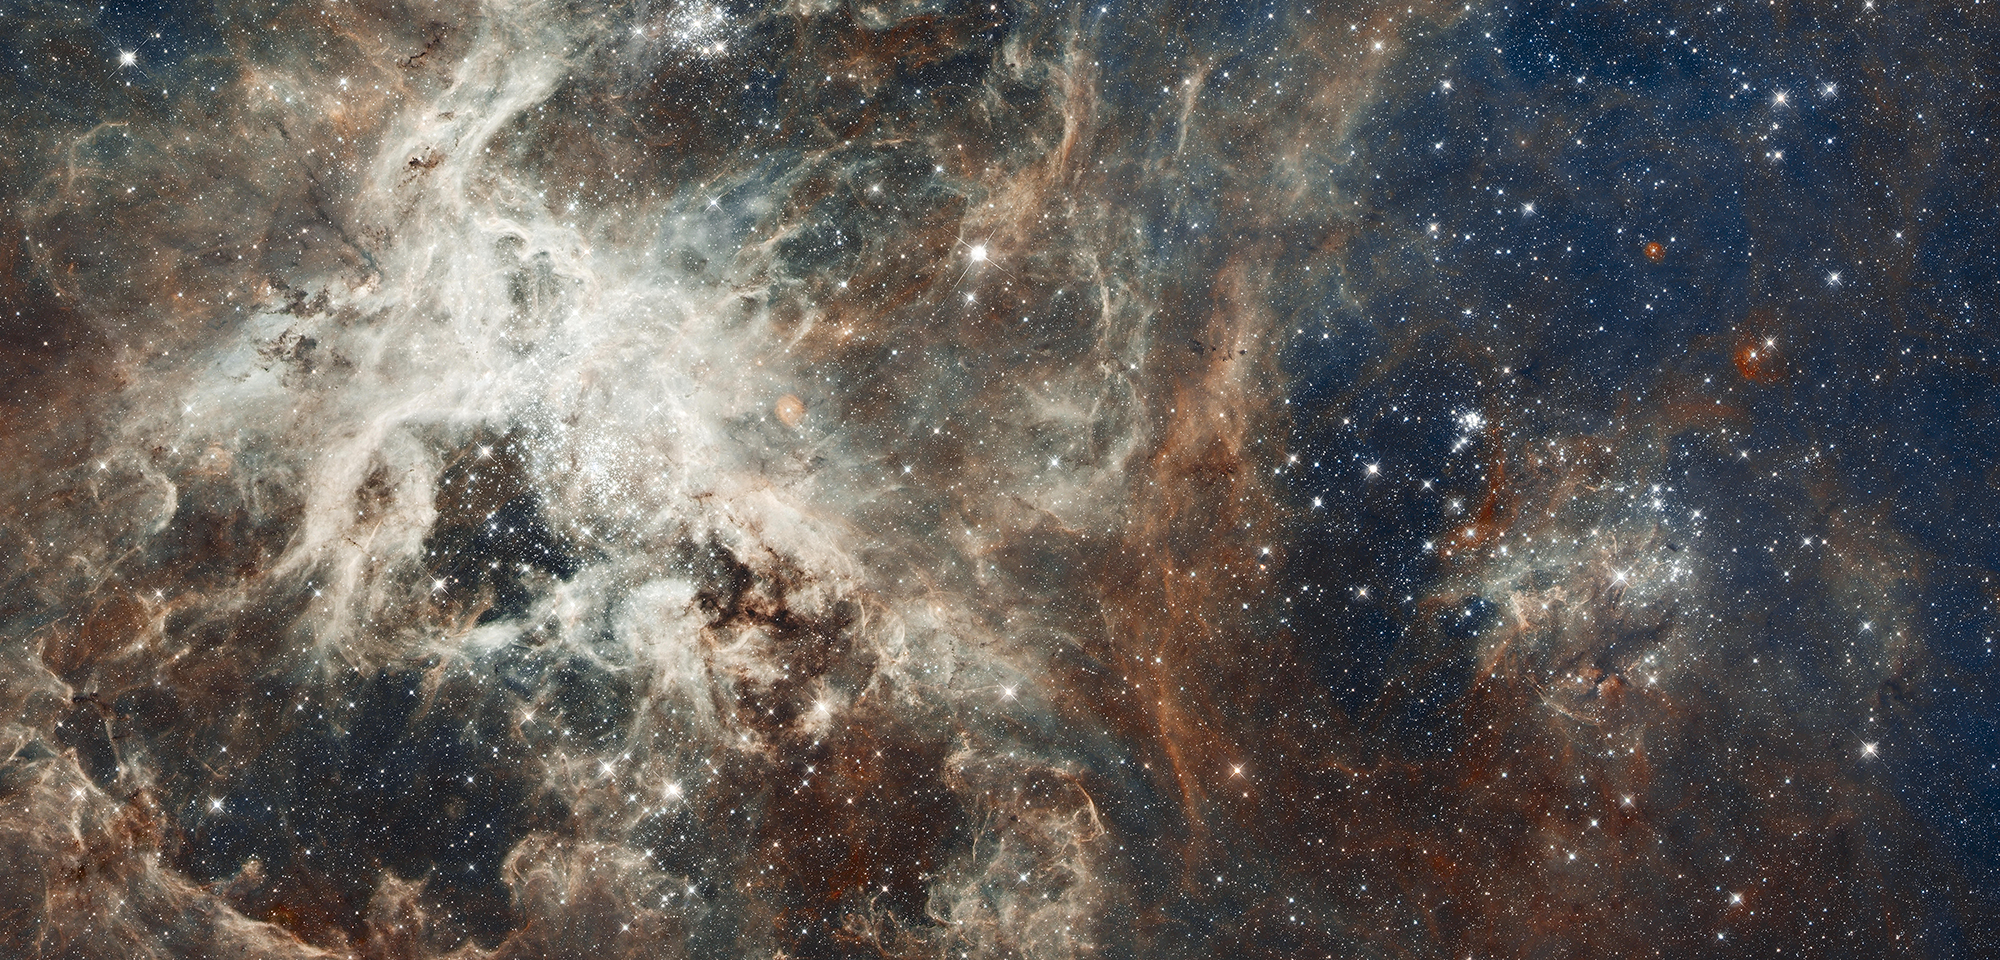

Heart of the Tarantula Nebula

Several million young stars reside in a nearby region of frenzied star birth known as 30 Doradus. Located 170,000 light-years away in the heart of the Tarantula Nebula, 30 Doradus is part of the Large Magellanic Cloud, a small, satellite galaxy of our Milky Way. It is the brightest star-forming region visible in a neighboring galaxy, and it is home to the most massive stars ever seen. No known star-forming region inside the Milky Way Galaxy is as large or as prolific as 30 Doradus.

The intense star birth in 30 Doradus may be fueled partly by its close proximity to the Small Magellanic Cloud, a companion to its host galaxy. 30 Doradus churns out stars at a furious pace over millions of years. The Hubble image reveals the stages of star birth, from embryonic stars a few thousand years old and still wrapped in cocoons of dark gas, to behemoths that die young in supernova explosions.

Hubble observations show star clusters of various ages, from about 2 million to 25 million years old. Collectively, the stars comprise a bulk material millions of times the mass of the Sun. 30 Doradus contains one of the most rapidly rotating stars and the fastest moving stars ever observed.

The region's sparkling centerpiece is a giant, young star cluster named NGC 2070, only 2 million to 3 million years old. Its stellar inhabitants number roughly 500,000. The cluster is a hotbed for young, massive stars. Its dense core, known as R136, is packed with several dozen of the most massive stars known, each about 100 times the mass of the Sun and about 10 times as hot. The cluster also harbors many thousands of smaller stars. For many years, it defied analysis from ground-based observations because of the facilities' inadequate resolution. It was once even suggested to be a single "superstar," about 3,000 times the mass of the Sun, until high-resolution images showed that it was actually many smaller stars.

The massive stars are carving deep cavities in the surrounding material by unleashing a torrent of ultraviolet light. This light is winnowing away the enveloping hydrogen gas cloud in which the stars were born. The Hubble image reveals a fantastic landscape of pillars, ridges, and valleys. Besides sculpting the gaseous terrain, the brilliant stars may be triggering a successive generation of offspring. When the ultraviolet radiation hits dense walls of gas, it creates shocks, which may generate a new wave of star birth.

30 Doradus is a "Rosetta Stone" for understanding regions of intense star formation. Many small galaxies exhibit more spectacular star birth, but 30 Doradus is near enough to Earth for its stellar contents and nebular structures to be studied in detail. Astronomers using Hubble can resolve individual stars, which provide important information about the stars' birth and evolution.

Elena Sabbi of the Space Telescope Science Institute has studied how star formation propagates across the region. Daniel Lennon of the European Space Astronomy Centre in Spain is calculating the directions of motion of massive runaway stars, searching in particular for the origins of massive stars that have been ejected from R136.

Regions such as 30 Doradus are vital contributors to the evolution of galaxies and even life, because massive stars synthesize many of the heavier chemical elements in their nuclear furnaces and final supernova explosions. The explosions disperse the heavy elements to the surrounding interstellar medium, where new stars and planetary systems form from the enriched material.

Constellation: Dorado

Distance: 170,000 light-years (52,000 parsecs)

Instrument: Advanced Camera for Surveys/WFC and Wide Field Camera 3/UVIS

Image Filters: ACS/WFC3: F775W (SDSS i); ESO: OIII/8 and H-alpha/7

Credit: NASA, ESA, and D. Lennon (ESA/STScI)